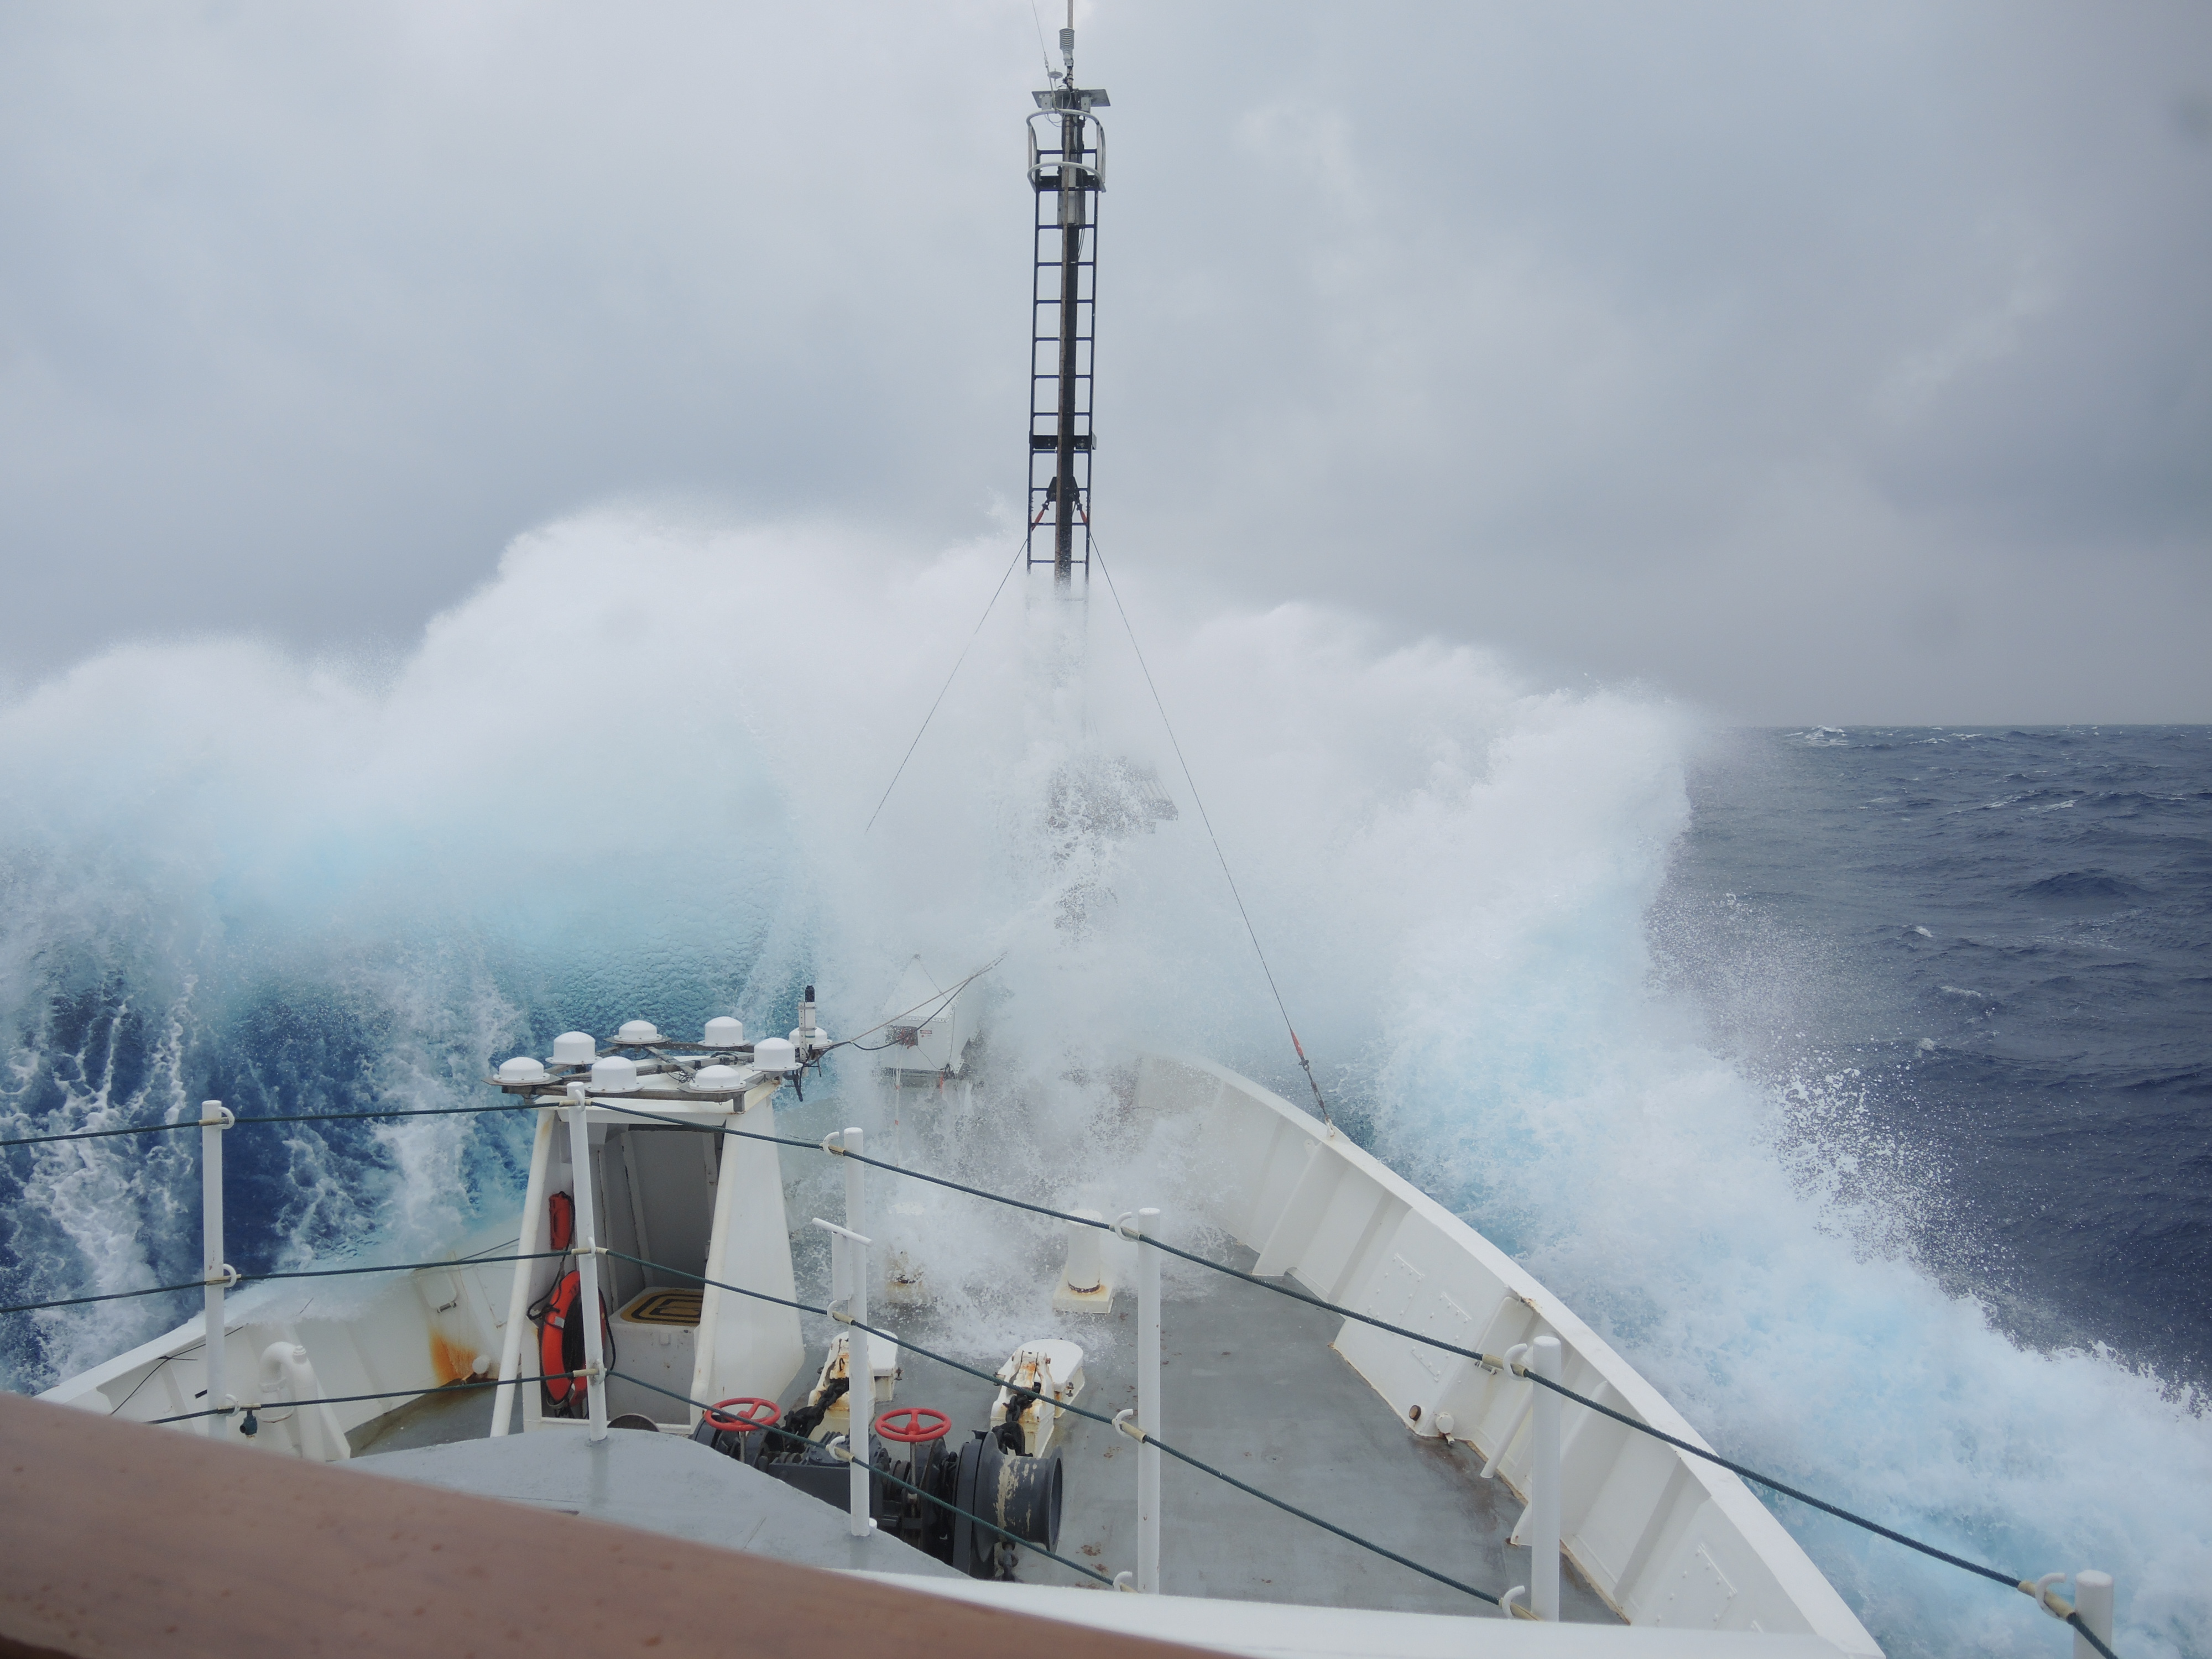

NASA's Ship-Aircraft Bio-Optical Research (SABOR)

Storm in the Sargasso Sea Scientist aboard the R/V Endeavor in the Sargasso Sea put their research on hold on July 28, 2014, as a storm system brought high waves crashing onto the deck. NASA's Ship-Aircraft Bio-Optical Research (SABOR) experiment is a coordinated ship and aircraft observation campaign off the Atlantic coast of the United States, an effort to advance space-based capabilities for monitoring microscopic plants that form the base of the marine food chain.

Credit: NASA/SABOR/Chris Armanetti, University of Rhode Island .NASA image use policy